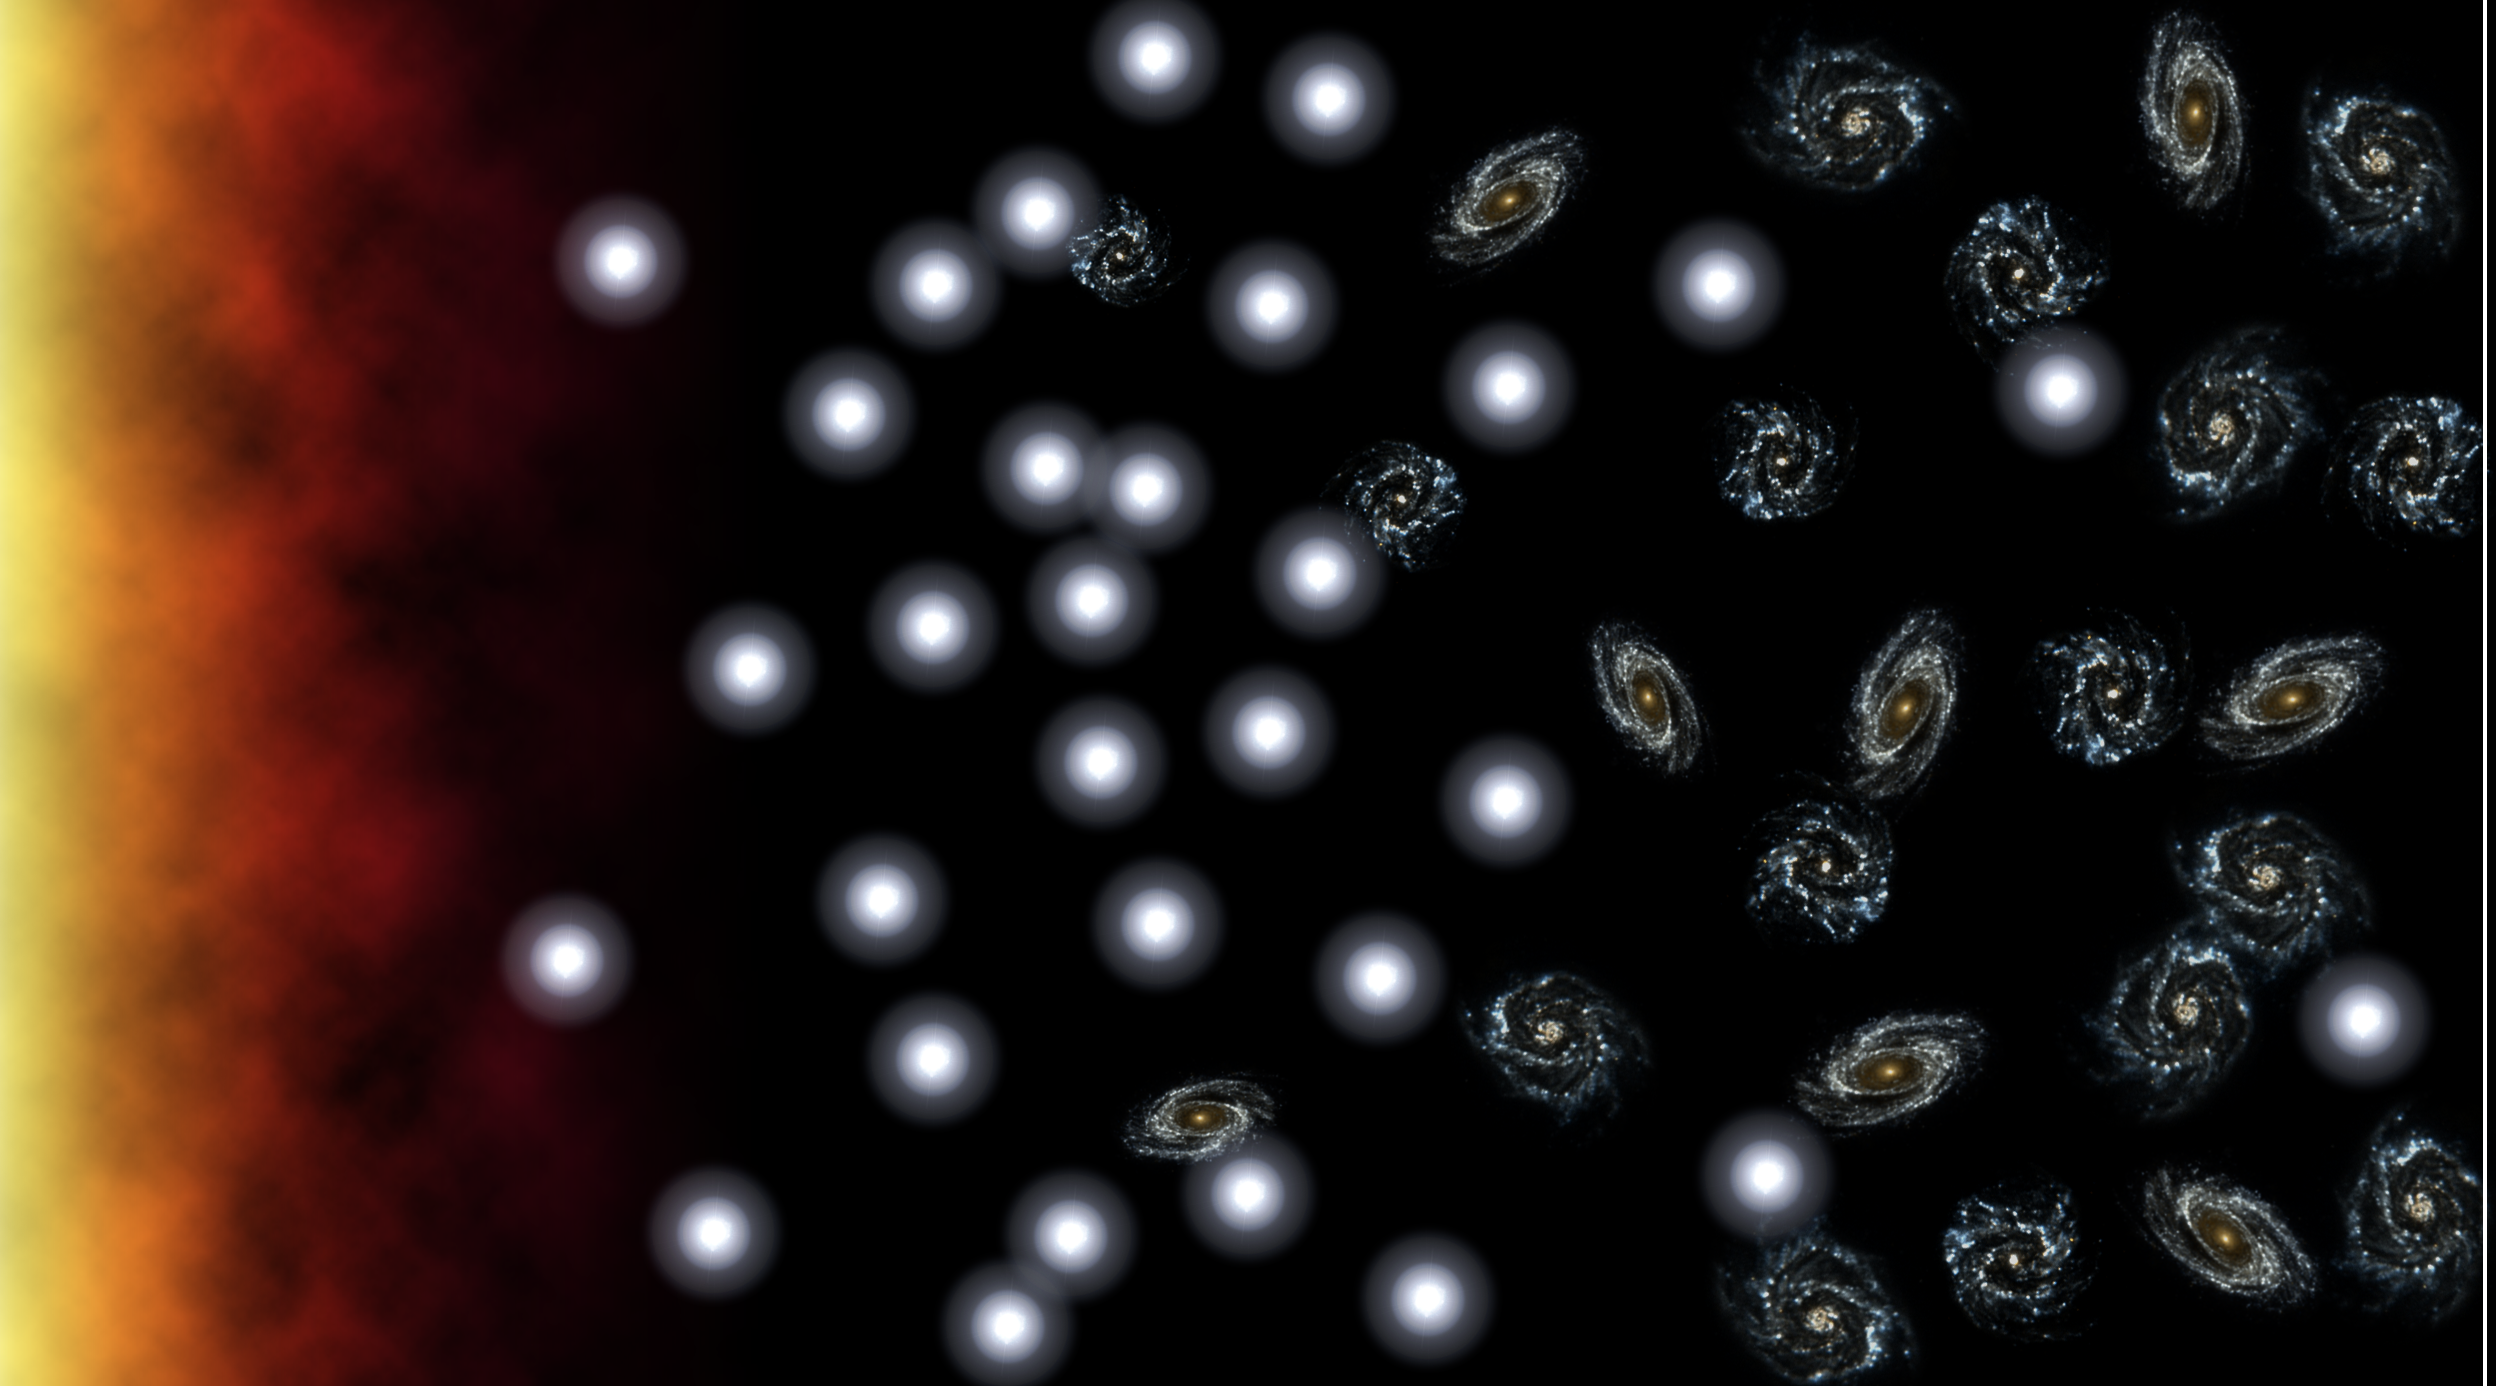

Baby Galaxies in the Adult Universe

Figure 1

This artist’s conception illustrates the decline in our universe’s “birth-rate” over time. When the universe was young, massive galaxies were forming regularly, like baby bees in a bustling hive. In time, the universe bore fewer and fewer “offspring,” and newborn galaxies (white circles) matured into older ones more like our own Milky Way (spirals).

Previously, astronomers thought that the universe had ceased to give rise to massive, young galaxies, but findings from NASA’s Galaxy Evolution Explorer suggest that may not be the case. Surveying thousands of nearby galaxies with its highly sensitive ultraviolet eyes, the telescope spotted three dozen that greatly resemble youthful galaxies from billions of years ago. In this illustration, those galaxies are represented as white circles on the right, or “today” side of the timeline.

The discovery not only suggests that our universe may still be alive with youth, but also offers astronomers their first close-up look at what appear to be baby galaxies. Prior to the new result, astronomers had to peer about 11 billion light-years into the distant universe to see newborn galaxies. The newfound galaxies are only about 2 to 4 billion light-years away.

Credit: NASA/JPL-Caltech